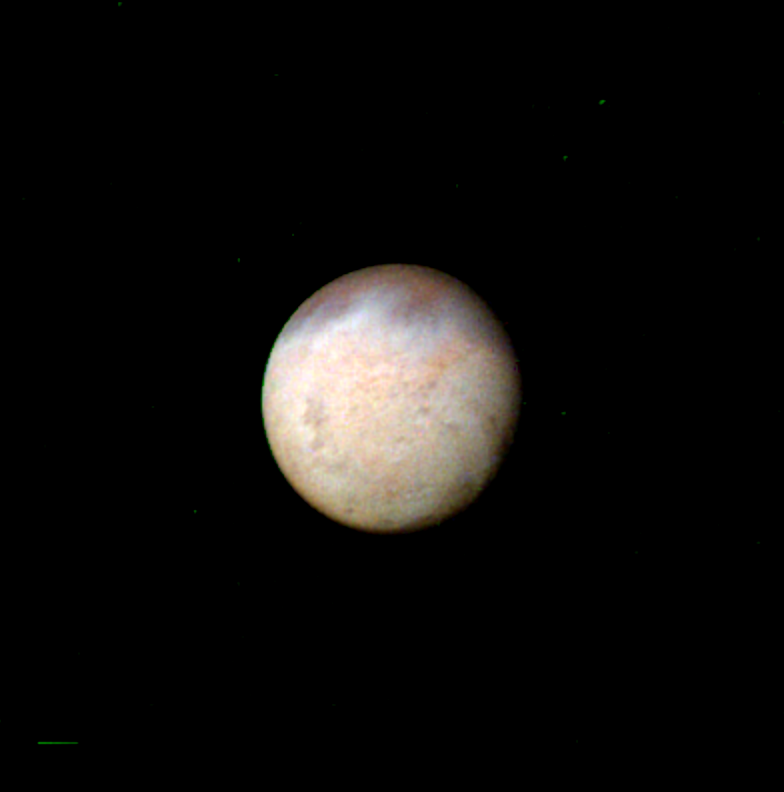

Triton

The smallest features that can be seen in this false color image of Neptune’s largest satellite, Triton, are about 47 km (29 miles) across. The image, taken by Voyager 2 early in the morning of Aug. 23, 1989, is a composite of three images taken through ultraviolet, green, and violet filters. The image offers an example of the kinds of puzzles scientists face on the eve of an encounter: Mottling in the bright southern hemisphere may be the result of topography, if Triton’s crust is predominantly water ice, which is rigid at Triton’s surface temperature. Alternatively, the mottling could be due to markings on a smooth surface, if the crust is composed of nitrogen, carbon monoxide, or methane ice, since they are soft at the same temperature. The Voyager Mission is conducted by JPL for NASA’s Office of Space Science and Applications.

Credit: NASA/JPL